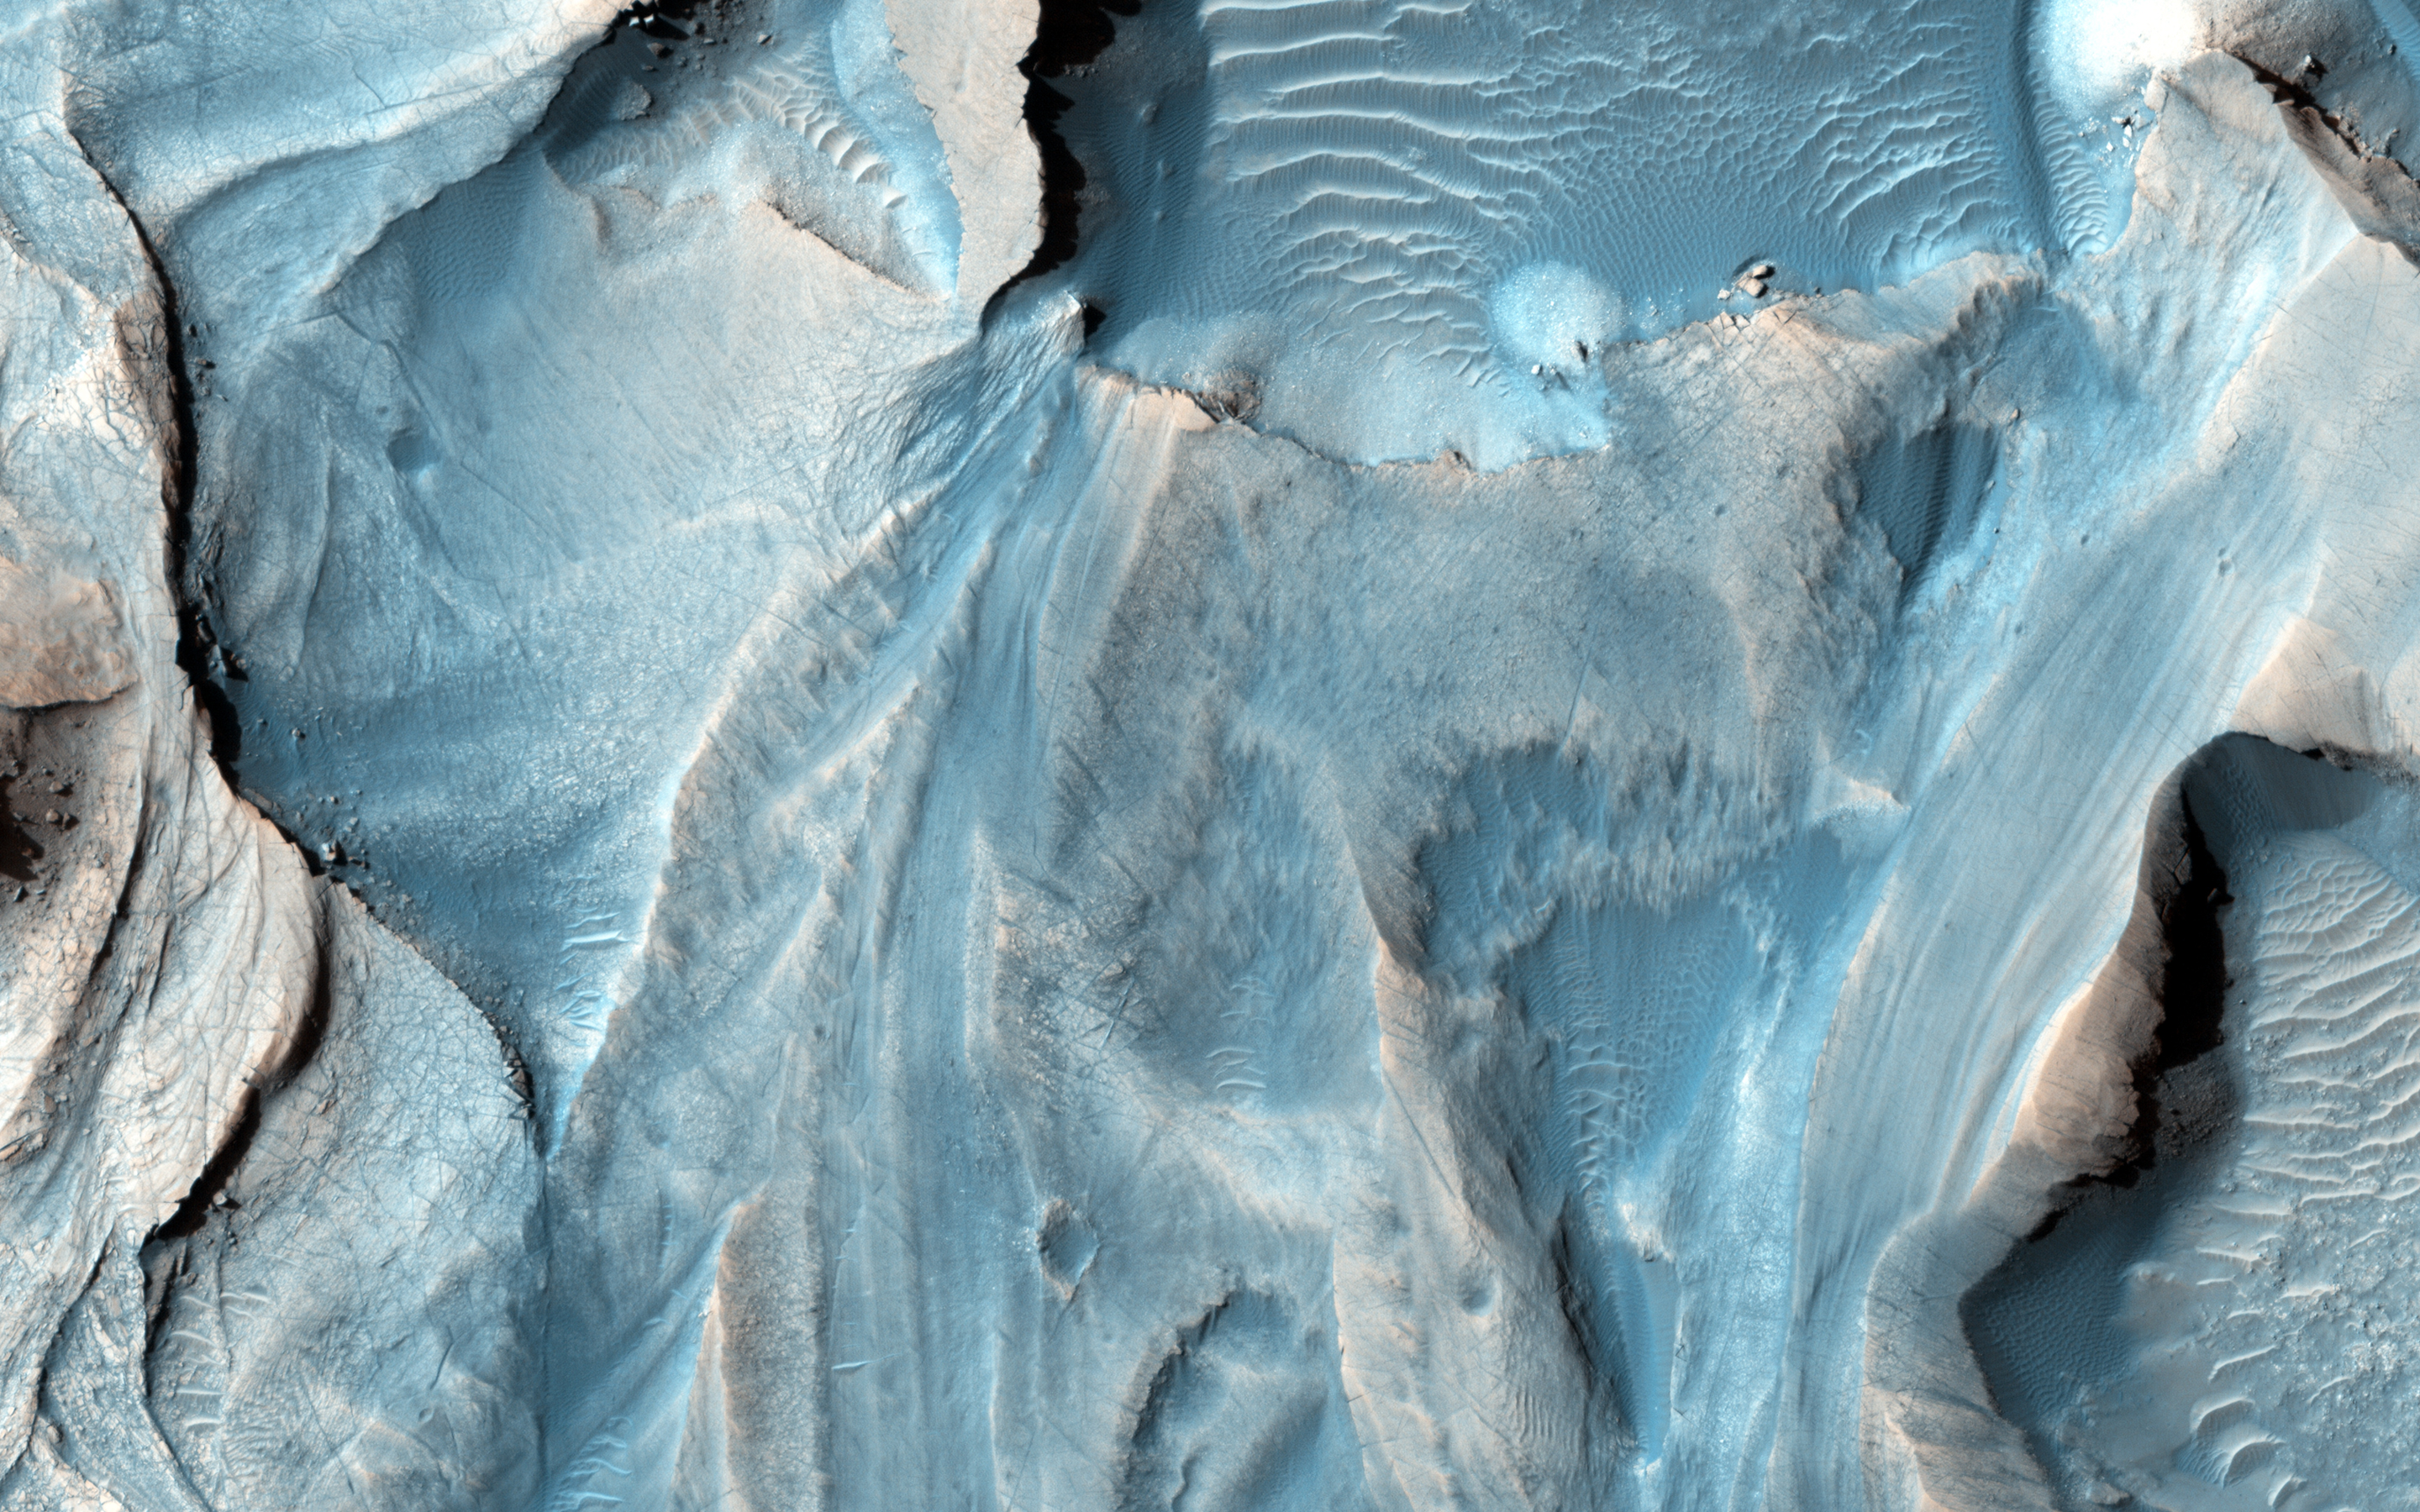

Possible Cyclic Bedding within a Crater in Arabia Terra

This observation covers an outcrop of possible cyclic bedding within a crater in Arabia Terra.

“Cyclic bedding” refers to a pattern of layering caused by repeated fluctuations in the amount of available sediment that creates new rock layers. These fluctuations are caused by long-term changes in the region’s climate, with periods on the order of millions, or possibly hundreds of millions of years. It’s possible that even the wobble of the planet might be a contributing factor to cyclic bedding.

An image at HiRISE resolution can help evaluate the cyclicity of the beds, as well as test possible regional stratigraphic correlations, and perhaps, indications of a wetter past environment.

HiRISE is one of six instruments on NASA’s Mars Reconnaissance Orbiter. The University of Arizona, Tucson, operates the orbiter’s HiRISE camera, which was built by Ball Aerospace & Technologies Corp., Boulder, Colo. NASA’s Jet Propulsion Laboratory, a division of the California Institute of Technology in Pasadena, manages the Mars Reconnaissance Orbiter Project for the NASA Science Mission Directorate, Washington.

Credit: NASA/JPL-Caltech/Univ. of Arizona